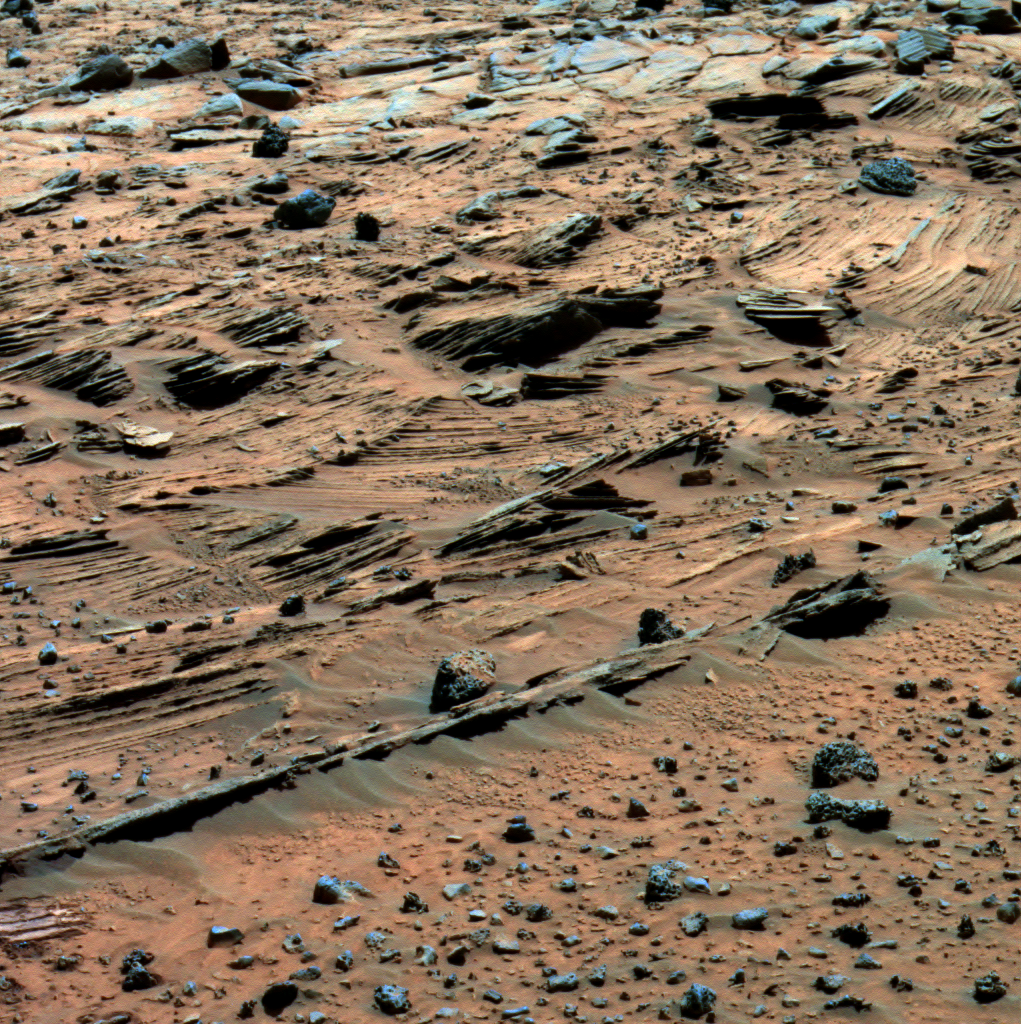

Spirit Says Goodbye to ‘Home Plate’ (False Color)

For the past several weeks, Spirit has been examining spectacular layered rocks exposed at “Home Plate.” The rover has been driving around the northern and eastern edges of Home Plate, on the way to “McCool Hill.” Before departing, Spirit took this image showing some of the most complex layering patterns seen so far at this location.

The layered nature of these rocks presents new questions for the rover team. In addition to their chemical properties, which scientists can study using Spirit’s spectrometers, these rocks record a detailed history of the physical properties that formed them. In the center of this image, one group of layers slopes downward to the right. The layers above and below this group are more nearly horizontal. Where layers of different orientations intersect, other layers are truncated. This indicates that there were complex patterns of alternating erosion and deposition occurring when these layers were being deposited. Similar patterns can be found in some sedimentary rocks on Earth. Physical relationships among the various layers exposed at Home Plate are crucial evidence in understanding how these Martian rocks formed. Scientists suspect that the rocks at Home Plate were formed in the aftermath of a volcanic explosion or impact event, and they are investigating the possibility that wind may also have played a role in redistributing materials after such an event.

Images like this one from panoramic camera (Pancam), which shows larger-scale layering, as well as those from the microscopic imager, which reveal the individual sand-sized grains that make up these rocks, are essential to understanding the geologic history of Home Plate.

This view is a false-color rendering that combines separate images taken through the Pancam’s 753-nanometer, 535-namometer, and 432-nanometer filters, enhanced to emphasize color differences among the rocks and soils. It was taken during Spirit’s 774th Martian day (March 8, 2006).

Credit: NASA/JPL-Caltech/Cornell